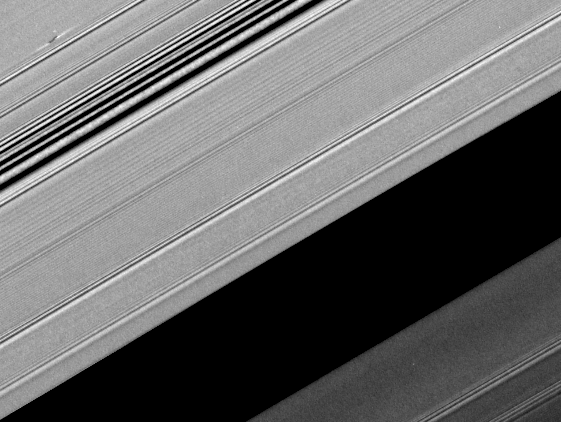

Propeller from Unlit Side

A propeller-shaped structure created by an unseen moon appears dark in this image obtained by NASA’s Cassini spacecraft of the unilluminated side of Saturn’s rings.

The propeller is marked with a red arrow in the top left of the annotated version of the image. The Encke Gap of Saturn’s A ring is in the lower right of the image. The A ring is the outermost of Saturn’s main rings.

The moon, likely about a kilometer (half a mile) across, can’t be seen at this resolution. However, it is larger than other “propeller” moons and has cleared ring material from the bright (because they are less opaque) wing-like regions to its left and right in this image. Disturbed ring material close to the moon blocks more sunlight and appears like a dark airplane propeller.

Several density waves are visible in the ring, particularly in the upper left. A spiral density wave is a spiral-shaped accumulation of particles that tightly winds many times around the planet. It is the result of gravitational tugs by individual moons whose orbits are in resonance with the particles’ orbits at a specific distance from Saturn.

A propeller’s appearance changes with viewing geometry, and this image shows the way a propeller looks when viewed from the unilluminated side of the rings. The dark structure at the center of this propeller corresponds to the bright structure seen in PIA12790, which was imaged from the sunlit side of the rings.

This image is part of a growing catalogue of “propeller” moons that, despite being too small to be seen, enhance their visibility by creating larger disturbances in the surrounding fabric of Saturn’s rings. Cassini scientists now have tracked several of these individual propeller moons embedded in Saturn’s disk over several years.

These images are important because they represent the first time scientists have been able to track the orbits of objects in space that are embedded in a disk of material. Continued monitoring of these objects may lead to direct observations of the interaction between a disk of material and embedded moons. Such interactions help scientists understand fundamental principles of how solar systems formed from disks of matter. Indeed, Cassini scientists have seen changes in the orbits of these moons, although they don’t yet know exactly what causes these changes.

Imaging scientists nicknamed the propeller shown here “Santos-Dumont” after the early Brazilian-French aviator Alberto Santos-Dumont. The propeller structure is 5 kilometers (3 miles) in the radial dimension (the dimension moving outward from Saturn which is far out of frame to the lower right of this image). It is 65 kilometers (40 miles) in the azimuthal (longitudinal) dimension.

See PIA07791 and PIA07792 to learn more about propeller shapes and to see smaller propellers. PIA11672 shows the giant propeller “Earhart,” named after the aviatrix Amelia Earhart.

Scale in the original image was about 2 kilometers (1 mile) per pixel. The image has been rotated and contrast-enhanced to aid visibility. The cropped inset of the propeller included here was magnified by a factor of four.

This view looks toward the northern, unilluminated side of the rings from about 45 degrees above the ring plane. The image was taken in visible light with the Cassini spacecraft narrow-angle camera on Aug. 19, 2008. The view was acquired at a distance of approximately 310,000 kilometers (193,000 miles) from Saturn and at a sun-Saturn-spacecraft, or phase, angle of 121 degrees.

The Cassini-Huygens mission is a cooperative project of NASA, the European Space Agency and the Italian Space Agency. The Jet Propulsion Laboratory, a division of the California Institute of Technology in Pasadena, Calif., manages the mission for NASA’s Science Mission Directorate, Washington, D.C. The Cassini orbiter and its two onboard cameras were designed, developed and assembled at JPL. The imaging operations center is based at the Space Science Institute in Boulder, Colo.

Credit: NASA/JPL/Space Science Institute